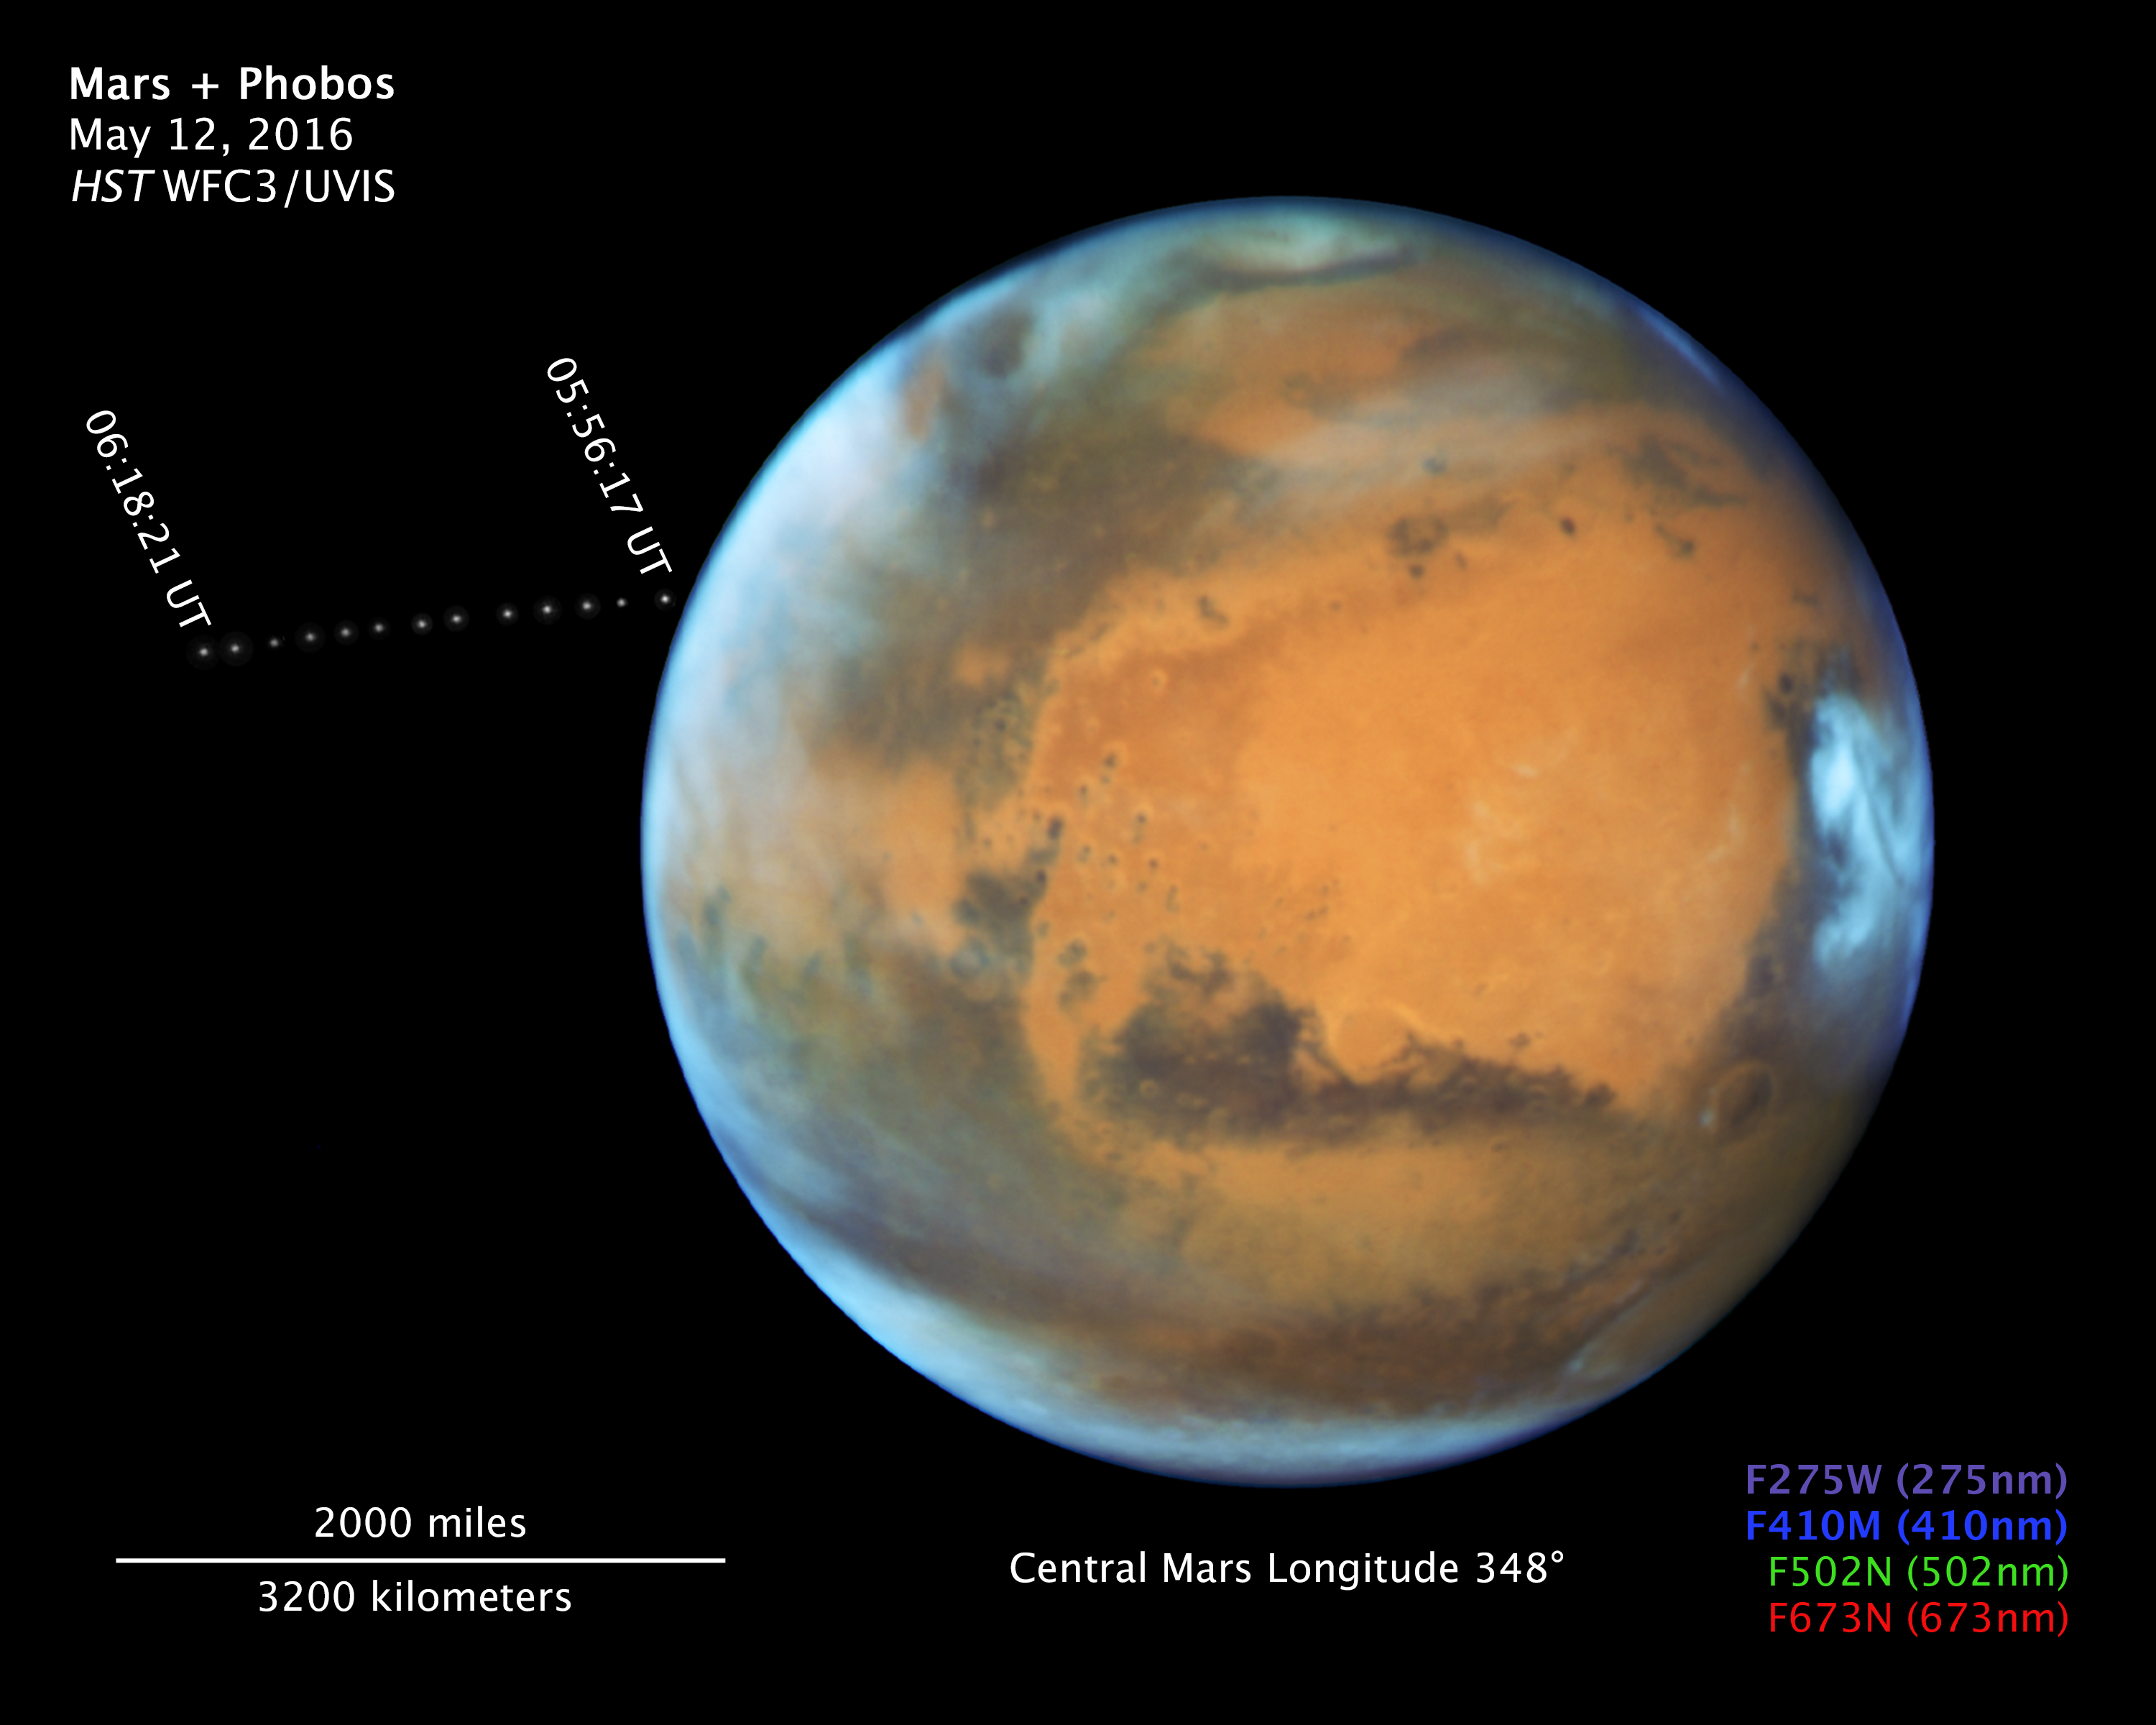

Compass and Scale Image for Phobos and Mars

Object Name: Phobos
Object Description: Moon of Mars
Instrument: WFC3/UVIS
Filters: F275W (275nm), F410M (410nm), F502N (502nm), and F673N (673nm)

This image is a composite of separate exposures acquired by the WFC3/UVIS instrument. Several filters were used to sample various wavelengths. The color results from assigning different hues (colors) to each monochromatic (grayscale) image associated with an individual filter. In this case, the assigned colors are: Purple: F275W (275nm) Blue: F410M (410nm) Green: F502N (502nm) Red: F673N (673nm)

Credit: NASA, ESA, and Z. Levay (STScI)